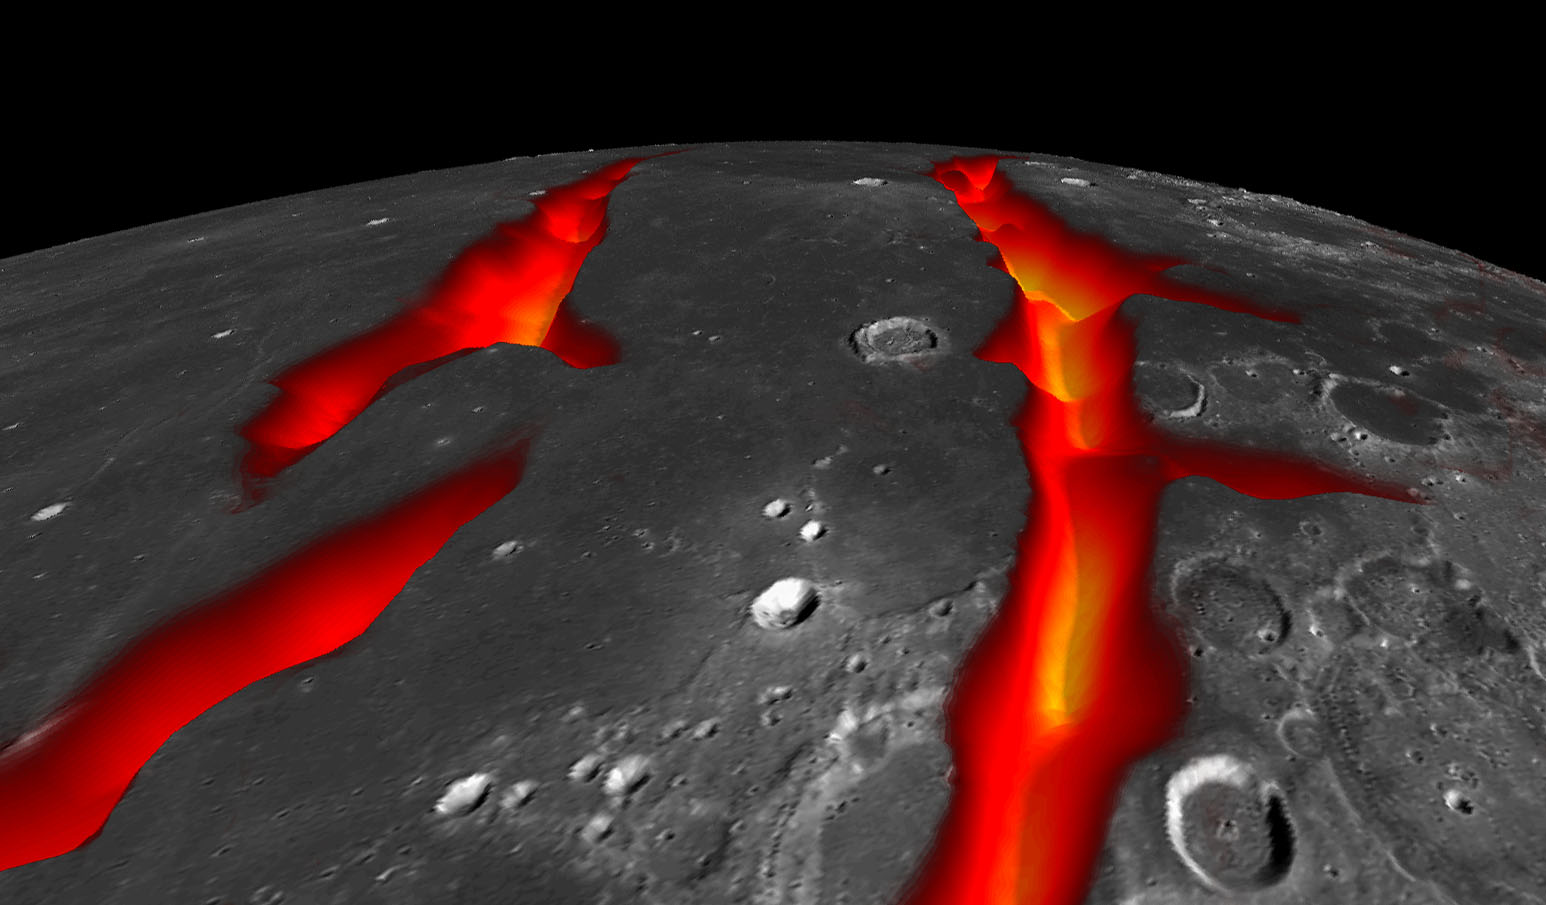

On the West Coast of the Ocean of Storms (Artist’s Concept)

A view of Earth’s moon looking south across Oceanus Procellarum, representing how the western border structures may have looked while active. The gravity anomalies along the border structures are interpreted as ancient, solidified, lava-flooded rifts that are now buried beneath the surface of the dark volcanic plains, or maria, on the near side of the moon.

This artist’s concept combines gravity gradients from NASA’s Gravity Recovery and Interior Laboratory (GRAIL) mission, an image mosaic from the Lunar Reconnaissance Orbiter’s (LRO) Wide Angle Camera, and topography data from LRO’s Lunar Orbiter Laser Altimeter.

Launched as GRAIL A and GRAIL B in September 2011, the probes, renamed Ebb and Flow, operated in a nearly circular orbit near the poles of the moon at an altitude of about 34 miles (55 kilometers) until their mission ended in December 2012. The distance between the twin probes changed slightly as they flew over areas of greater and lesser gravity caused by visible features, such as mountains and craters, and by masses hidden beneath the lunar surface.

The twin spacecraft flew in a nearly circular orbit until the end of the mission on Dec. 17, 2012, when the probes intentionally were sent into the moon’s surface. NASA later named the impact site in honor of late astronaut Sally K. Ride, who was America’s first woman in space and a member of the GRAIL mission team.

GRAIL’s prime and extended science missions generated the highest-resolution gravity field map of any celestial body. The map will provide a better understanding of how Earth and other rocky planets in the solar system formed and evolved.

The GRAIL mission was managed by NASA’s Jet Propulsion Laboratory (JPL) in Pasadena, California, for NASA’s Science Mission Directorate in Washington. The mission was part of the Discovery Program managed at NASA’s Marshall Space Flight Center in Huntsville, Alabama. GRAIL was built by Lockheed Martin Space Systems in Denver.

Credit: NASA/Colorado School of Mines/MIT/JPL/GSFC